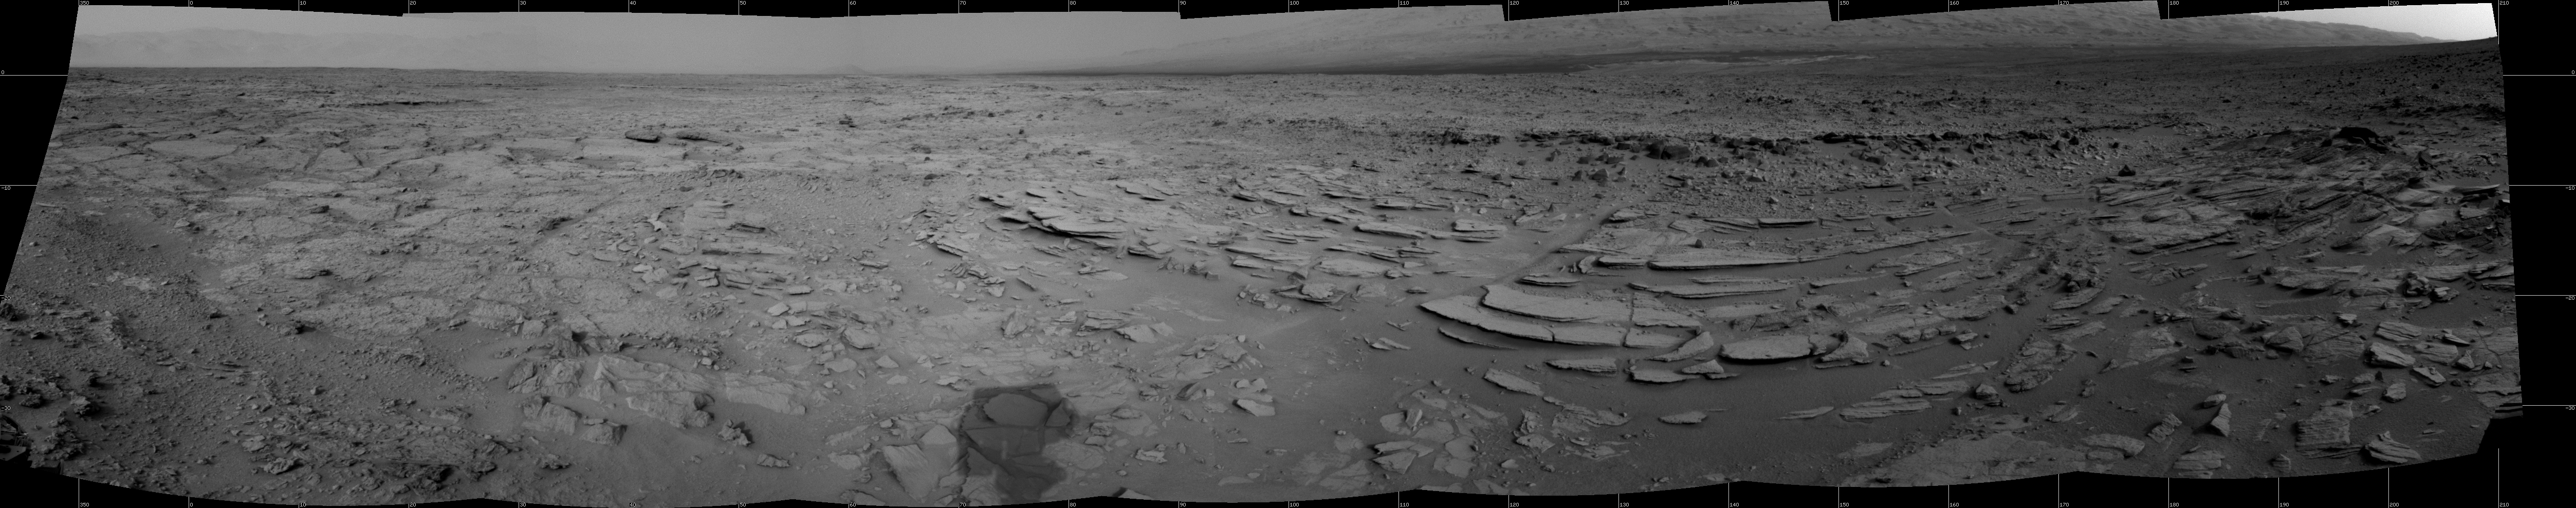

Sol 120 Panorama from Curiosity, near ‘Shaler’

The NASA Mars rover Curiosity used its Navigation Camera (Navcam) during the mission’s 120th Martian day, or sol (Dec. 7, 2012), to record the seven images combined into this panoramic view.

The scene spans from north-northwest at the left to south-southwest at the right, and is presented in a cylindrical projection. The layered outcrop in the foreground is called “Shaler.”

NASA’s Jet Propulsion Laboratory, a division of the California Institute of Technology, Pasadena, manages the Mars Science Laboratory Project for NASA’s Science Mission Directorate, Washington. JPL designed and built the project’s Curiosity rover.

Credit: NASA/JPL-Caltech